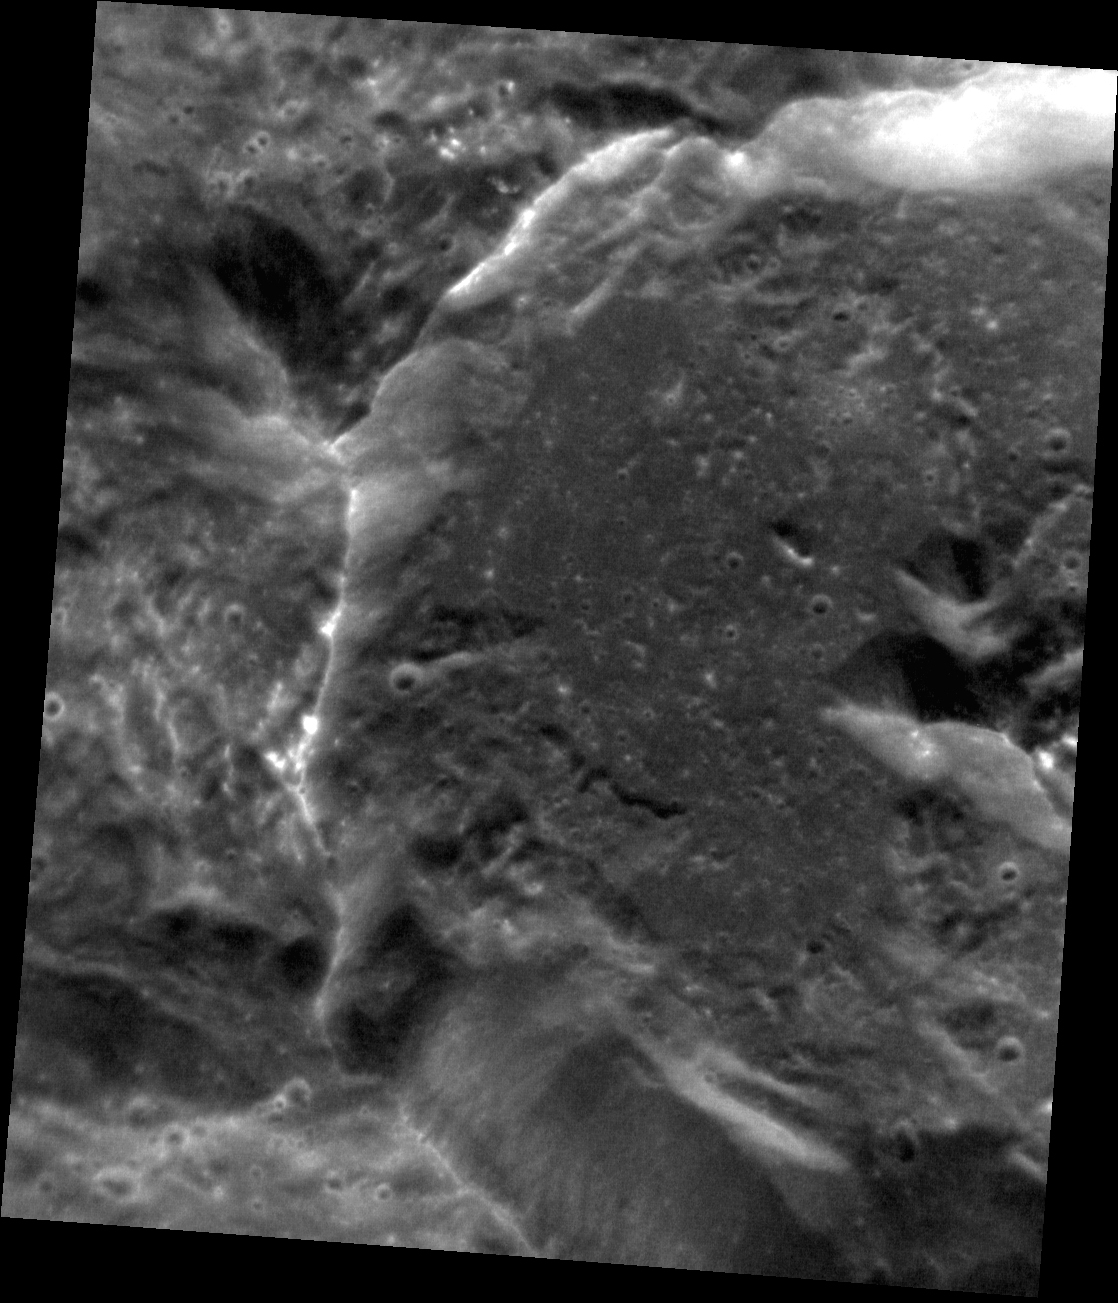

Peak and a Half

This beautiful, unnamed crater is found within the Caloris impact basin, and formed partially atop another crater of similar size to its northwest. On the righthand side of the image you can see the crater’s central peak; at the upper left, you can see where the crater wall intersects what is left of the older crater’s central peak.

This image was acquired as a high-resolution targeted observation. Targeted observations are images of a small area on Mercury’s surface at resolutions much higher than the 250-meter/pixel (820 feet/pixel) morphology base map or the 1-kilometer/pixel (0.6 miles/pixel) color base map. It is not possible to cover all of Mercury’s surface at this high resolution during MESSENGER’s one-year mission, but several areas of high scientific interest are generally imaged in this mode each week.

The MESSENGER spacecraft is the first ever to orbit the planet Mercury, and the spacecraft’s seven scientific instruments and radio science investigation are unraveling the history and evolution of the Solar System’s innermost planet. Visit the Why Mercury? section of this website to learn more about the key science questions that the MESSENGER mission is addressing. During the one-year primary mission, MDIS is scheduled to acquire more than 75,000 images in support of MESSENGER’s science goals.

Date acquired: December 24, 2011
Image Mission Elapsed Time (MET): 233221689
Image ID: 1177142
Instrument: Narrow Angle Camera (NAC) of the Mercury Dual Imaging System (MDIS)
Center Latitude: 36.6°
Center Longitude: 166.4° E
Resolution: 29 meters/pixel
Scale: Scene is approximately 30 km (19 miles) across
Incidence Angle: 36.6°
Emission Angle: 33.1°
Phase Angle: 69.7°

These images are from MESSENGER, a NASA Discovery mission to conduct the first orbital study of the innermost planet, Mercury. For information regarding the use of images, see the MESSENGER image use policy.

Credit: NASA/Johns Hopkins University Applied Physics Laboratory/Carnegie Institution of Washington